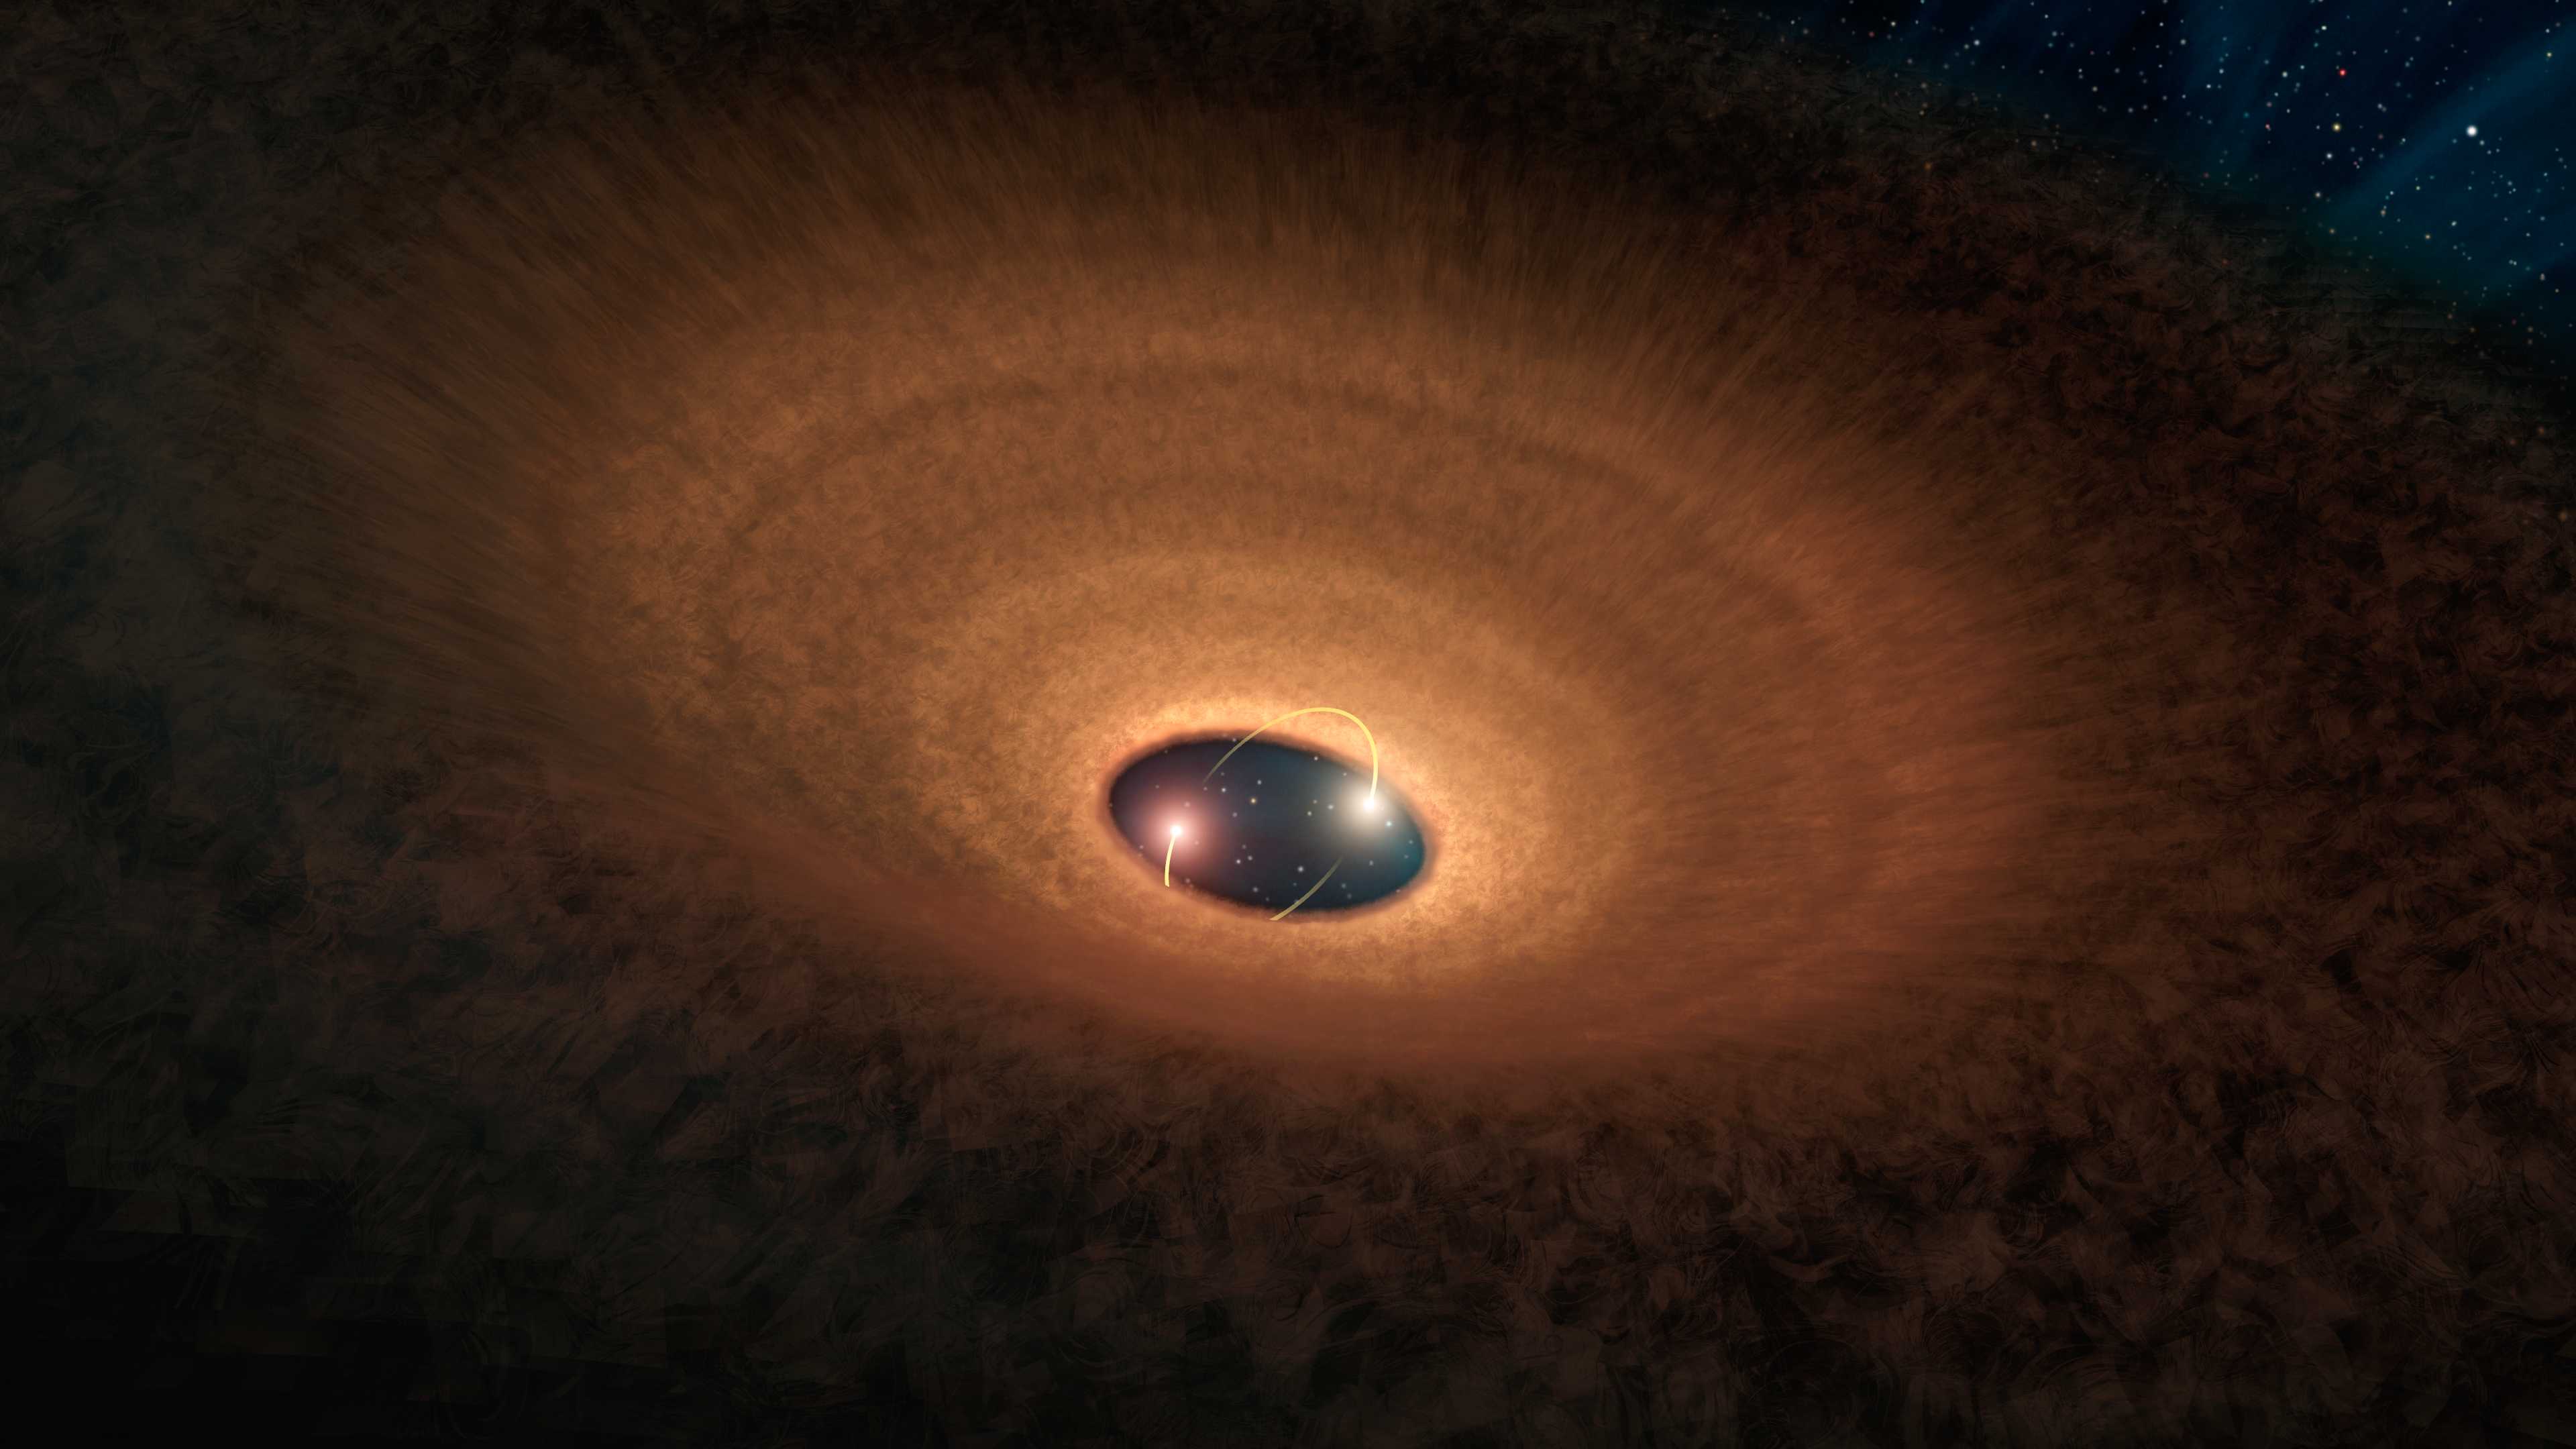

Dusty Hula Hoop Rings ‘Blinking’ Stellar Duo (Illustration)

In this artist’s impression, a disk of dusty material leftover from star formation girds two young stars like a hula hoop. As the two stars whirl around each other, they periodically peek out from the disk, making the system appear to “blink” every 93 days.

The dusty hula hoop itself is misaligned from the central star pair, thanks to the disrupting gravitational presence of a third star orbiting at the periphery of the system. The light yellow arcs near the two central stars indicate their movement relative to each other and the disk. It is believed that this disk will go on to spawn planets and the other celestial bodies that make up a solar system.

NASA’s Spitzer Space Telescope observed this system, called YLW 16A, in the infrared light emitted by the disk’s warmed gas and dust.

NASA’s Jet Propulsion Laboratory, Pasadena, Calif., manages the Spitzer Space Telescope mission for NASA’s Science Mission Directorate, Washington. Science operations are conducted at the Spitzer Science Center at the California Institute of Technology in Pasadena. Data are archived at the Infrared Science Archive housed at the Infrared Processing and Analysis Center at Caltech. Caltech manages JPL for NASA.

Credit: NASA/JPL-Caltech